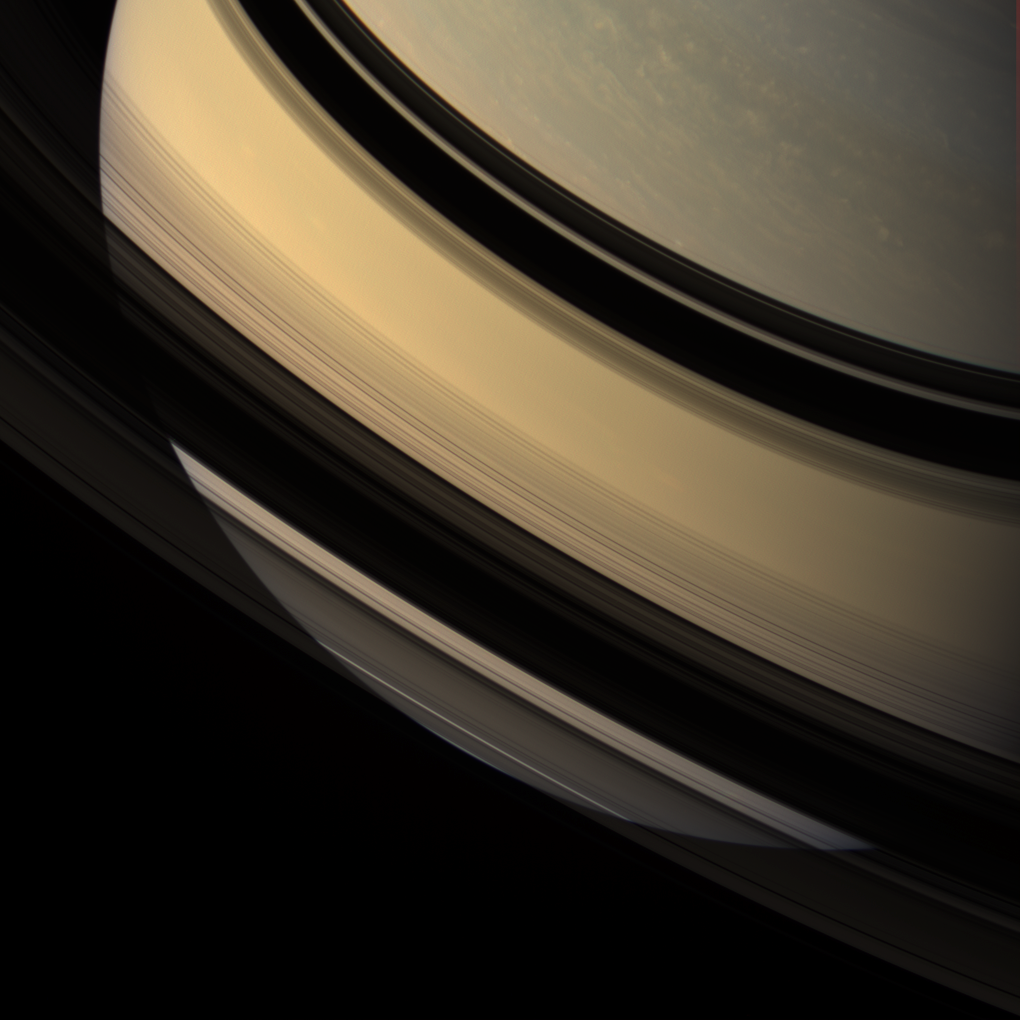

Shadowy Veil

Saturn’s southern hemisphere is glimpsed through the gossamer veil of its rings. Ring shadows adorn the low northern latitudes.

This view looks toward the unilluminated side of the rings from about 22 degrees above the ringplane. Images taken using red, green and blue spectral filters were combined to create this natural color view. The images were acquired with the Cassini spacecraft wide-angle camera on Dec. 16, 2007 at a distance of approximately 1.5 million kilometers (908,000 miles) from Saturn. Image scale is 84 kilometers (52 miles) per pixel.

The Cassini-Huygens mission is a cooperative project of NASA, the European Space Agency and the Italian Space Agency. The Jet Propulsion Laboratory, a division of the California Institute of Technology in Pasadena, manages the mission for NASA’s Science Mission Directorate, Washington, D.C. The Cassini orbiter and its two onboard cameras were designed, developed and assembled at JPL. The imaging operations center is based at the Space Science Institute in Boulder, Colo.

Credit: NASA/JPL/Space Science Institute